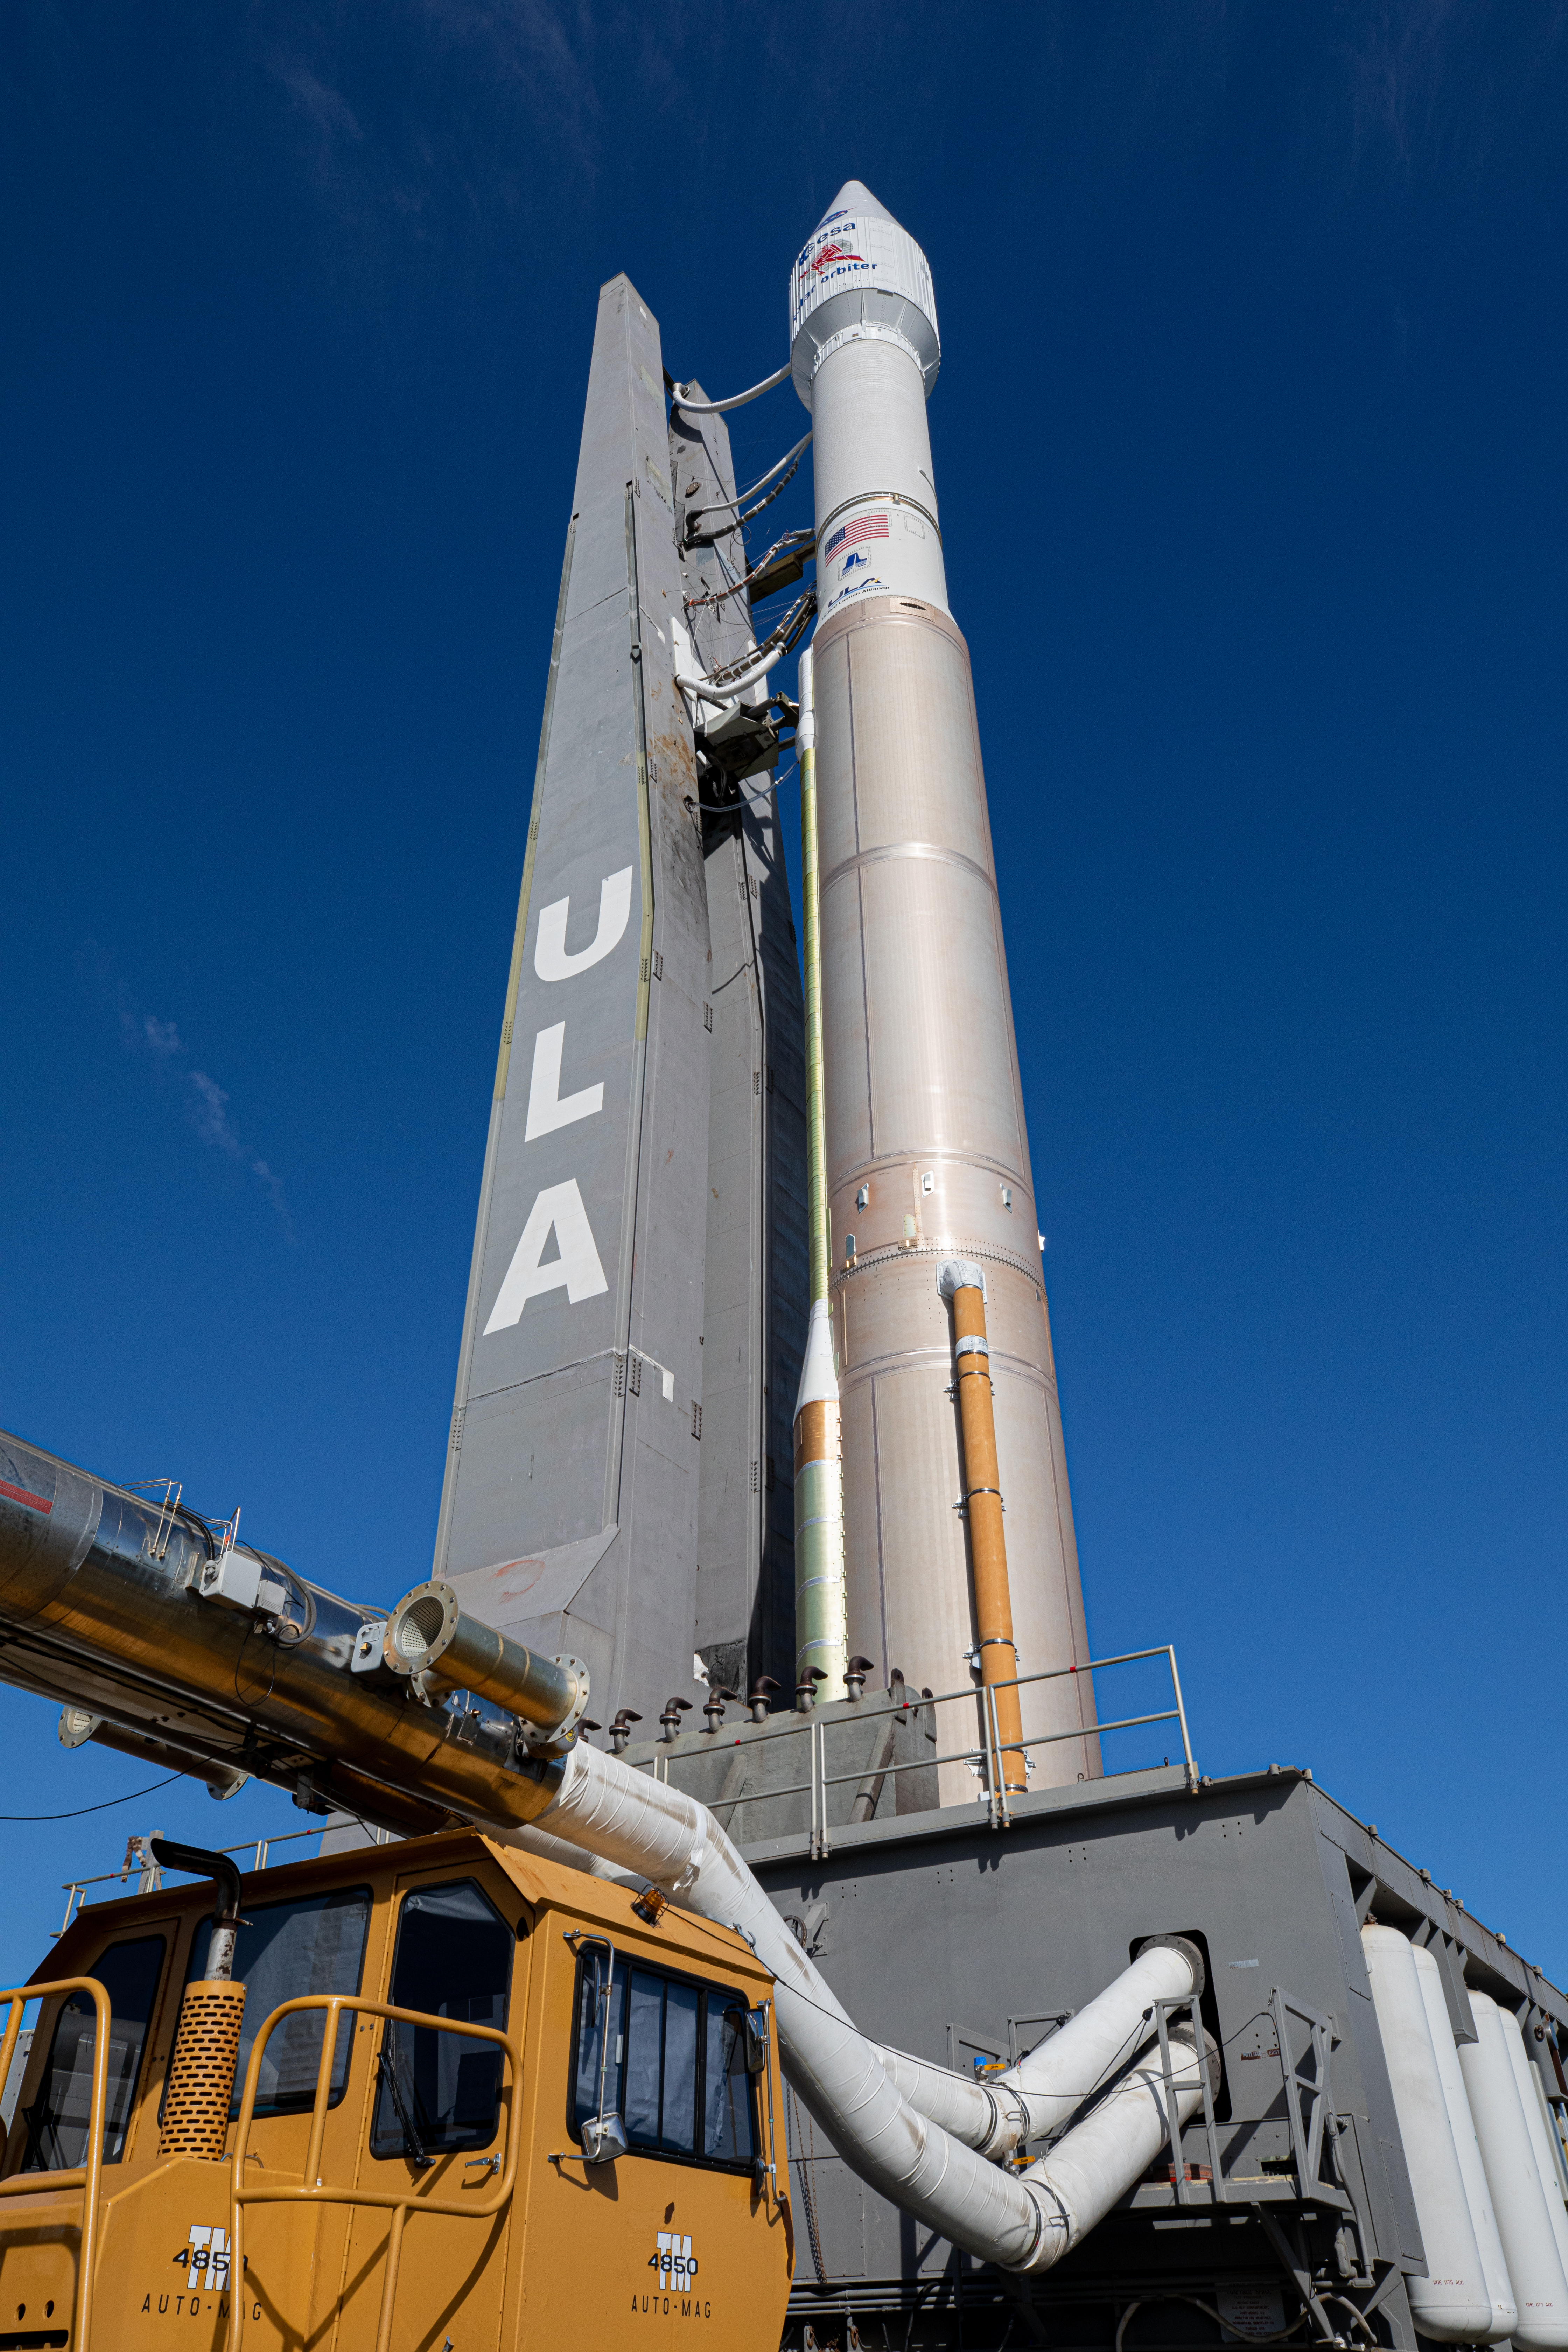

Solar Orbiter Rollout to Pad

After departing the Vertical Integration Facility, the United Launch Alliance Atlas V rocket with the Solar Orbiter spacecraft moves slowly toward the launch pad at Space Launch Complex 41 on Cape Canaveral Air Force Station in Florida on Feb. 8, 2020. Solar Orbiter is an international cooperative mission between ESA (European Space Agency) and NASA. The mission aims to study the Sun, its outer atmosphere and solar wind. The spacecraft will provide the first images of the Sun’s poles. NASA’s Launch Services Program based at Kennedy is managing the launch. The spacecraft has been developed by Airbus Defence and Space. Solar Orbiter will launch Feb. 9, 2020 aboard the Atlas V rocket.

Credit: NASA/Kim Shiflett